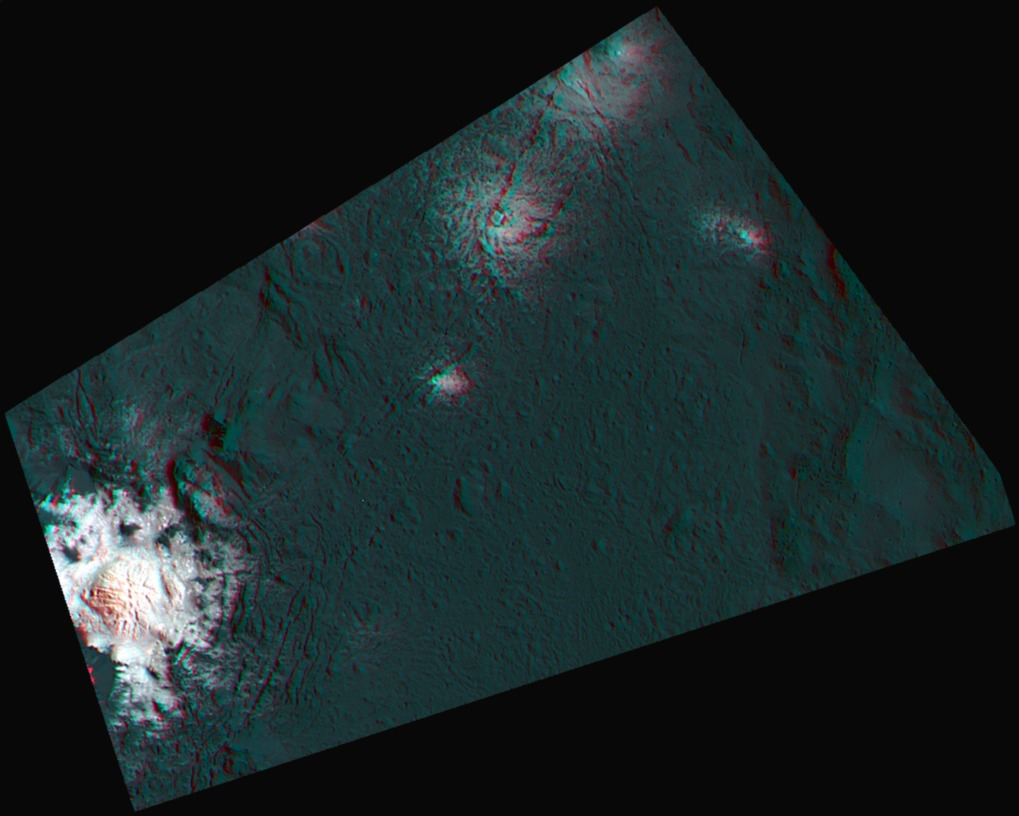

Occator’s Bright Spots in 3-D

This 3-D image, or anaglyph, shows the center of Occator Crater, the brightest area on dwarf planet Ceres, using data from NASA’s Dawn mission. The bright central area, including a dome that is 0.25 miles (400 meters) high, is called Cerealia Facula. The secondary, scattered bright areas are called Vinalia Faculae.

A 2017 study suggests that the central bright area is significantly younger than Occator Crater. Estimates put Cerealia Facula at 4 million years old, while Occator Crater is approximately 34 million years old.

The reflective material that appears so bright in this image is made of carbonate salts, according to Dawn researchers. The Vinalia Faculae seem to be composed of carbonates mixed with dark material.

A broader, high-resolution view of this area is shown in PIA20350.

Dawn’s mission is managed by JPL for NASA’s Science Mission Directorate in Washington. Dawn is a project of the directorate’s Discovery Program, managed by NASA’s Marshall Space Flight Center in Huntsville, Alabama. UCLA is responsible for overall Dawn mission science. Orbital ATK, Inc., in Dulles, Virginia, designed and built the spacecraft. The German Aerospace Center, the Max Planck Institute for Solar System Research, the Italian Space Agency and the Italian National Astrophysical Institute are international partners on the mission team.

Credit: NASA/JPL-Caltech/UCLA/MPS/DLR/IDA